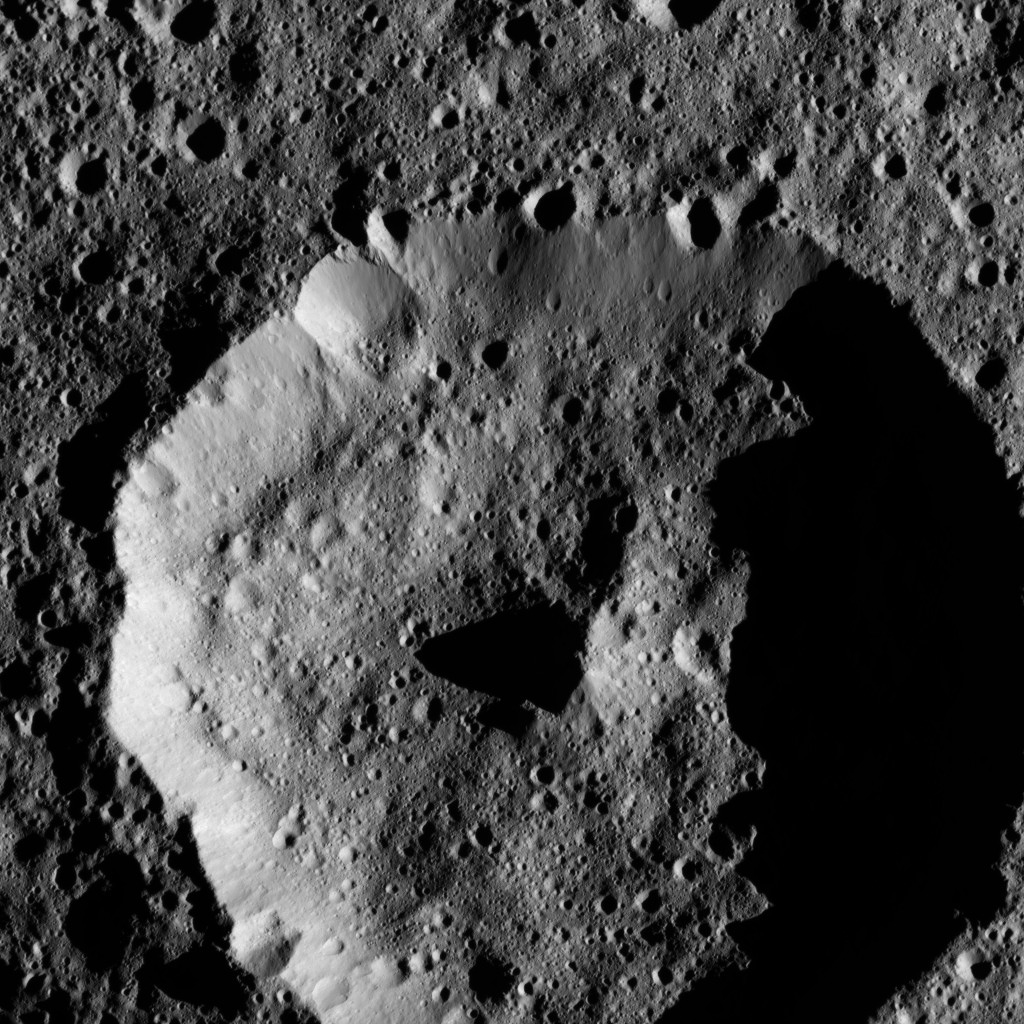

Dawn LAMO Image 157

The cone-shaped central peak of a Cerean crater casts a long shadow in this view from NASA’s Dawn spacecraft.

The image is centered at approximately 53 degrees south latitude, 107 degrees east longitude.

Dawn took this image on May 28, 2016, from its low-altitude mapping orbit above Ceres, at a distance of about 240 miles (385 kilometers) above the surface. The image resolution is 120 feet (35 meters) per pixel.

Dawn’s mission is managed by JPL for NASA’s Science Mission Directorate in Washington. Dawn is a project of the directorate’s Discovery Program, managed by NASA’s Marshall Space Flight Center in Huntsville, Alabama. UCLA is responsible for overall Dawn mission science. Orbital ATK, Inc., in Dulles, Virginia, designed and built the spacecraft. The German Aerospace Center, the Max Planck Institute for Solar System Research, the Italian Space Agency and the Italian National Astrophysical Institute are international partners on the mission team.

Credit: NASA/JPL-Caltech/UCLA/MPS/DLR/IDA